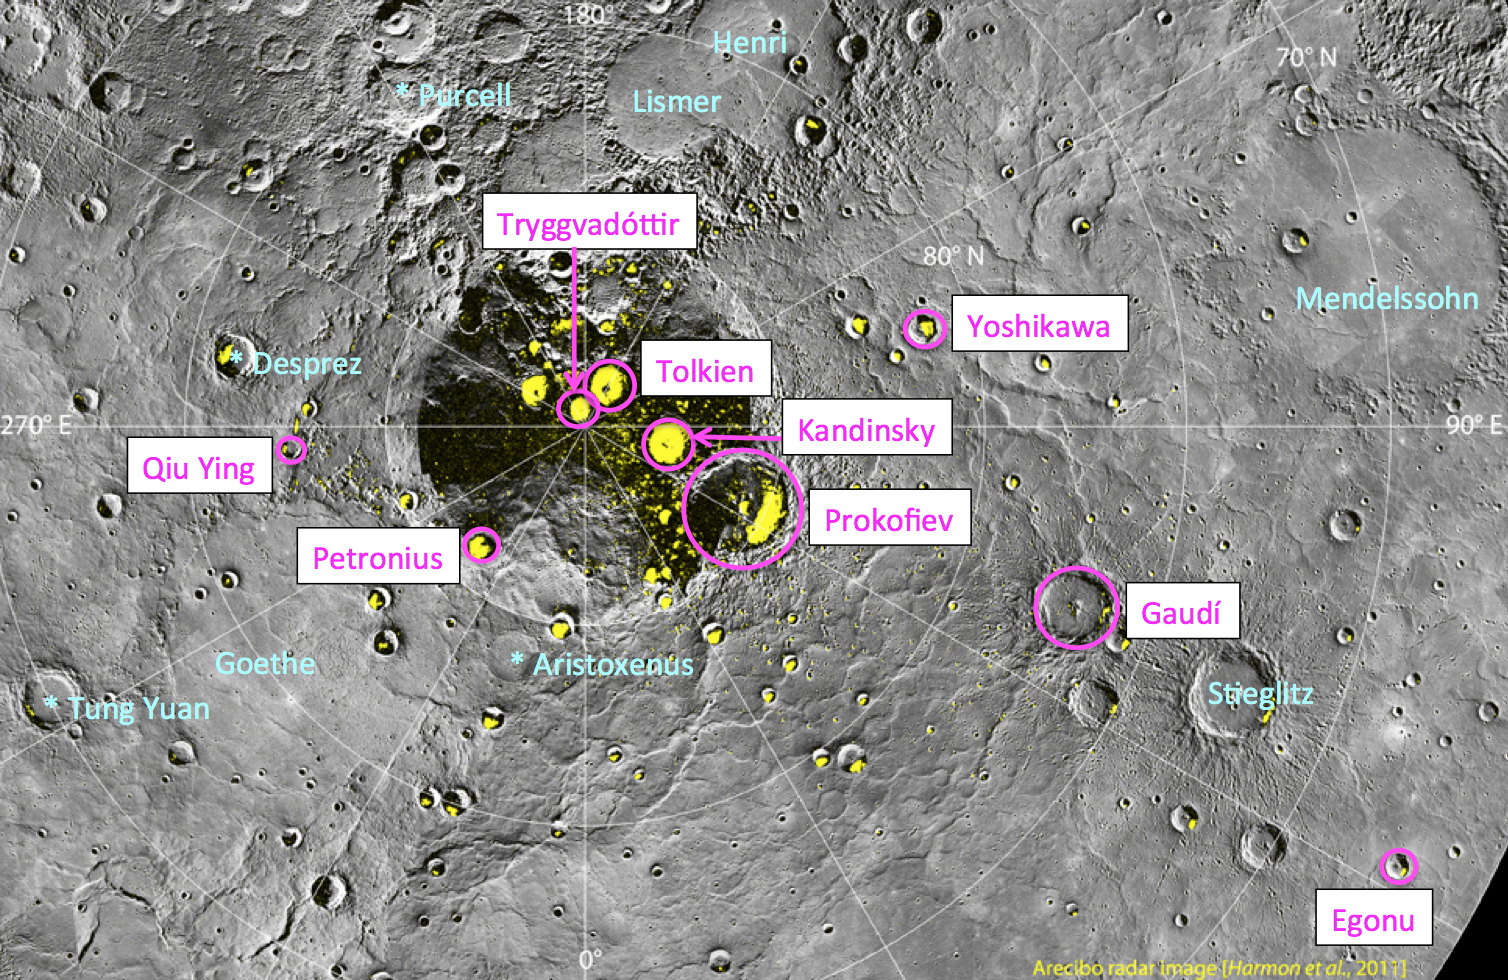

Nine New Names in the North!

On August 6, 2012, the International Astronomical Union (IAU) approved names for nine impact craters on Mercury, which are circled and labeled in pink on the above image. Previously named craters in this region are labeled in light blue. All nine of the newly named craters are located in Mercury’s north polar region and host radar-bright deposits that may contain water ice. Craters on Mercury are named after “deceased artists, musicians, painters, and authors who have made outstanding or fundamental contributions to their field and have been recognized as art historically significant figures for more than 50 years.” Read today’s Mission News story for full details.

Instrument: Wide Angle Camera (WAC) of the Mercury Dual Imaging System (MDIS)
Scale: Prokofiev has a diameter of 112 kilometers (70 miles)
Arecibo Radar Image: shown in yellow, from Harmon et al., Icarus, 211, 37-50, 2011.

The MESSENGER spacecraft is the first ever to orbit the planet Mercury, and the spacecraft’s seven scientific instruments and radio science investigation are unraveling the history and evolution of the Solar System’s innermost planet. Visit the Why Mercury? section of this website to learn more about the key science questions that the MESSENGER mission is addressing. During the one-year primary mission, MDIS acquired 88,746 images and extensive other data sets. MESSENGER is now in a year-long extended mission, during which plans call for the acquisition of more than 80,000 additional images to support MESSENGER’s science goals.

These images are from MESSENGER, a NASA Discovery mission to conduct the first orbital study of the innermost planet, Mercury. For information regarding the use of images, see the MESSENGER image use policy.

Credit: NASA/Johns Hopkins University Applied Physics Laboratory/Carnegie Institution of Washington